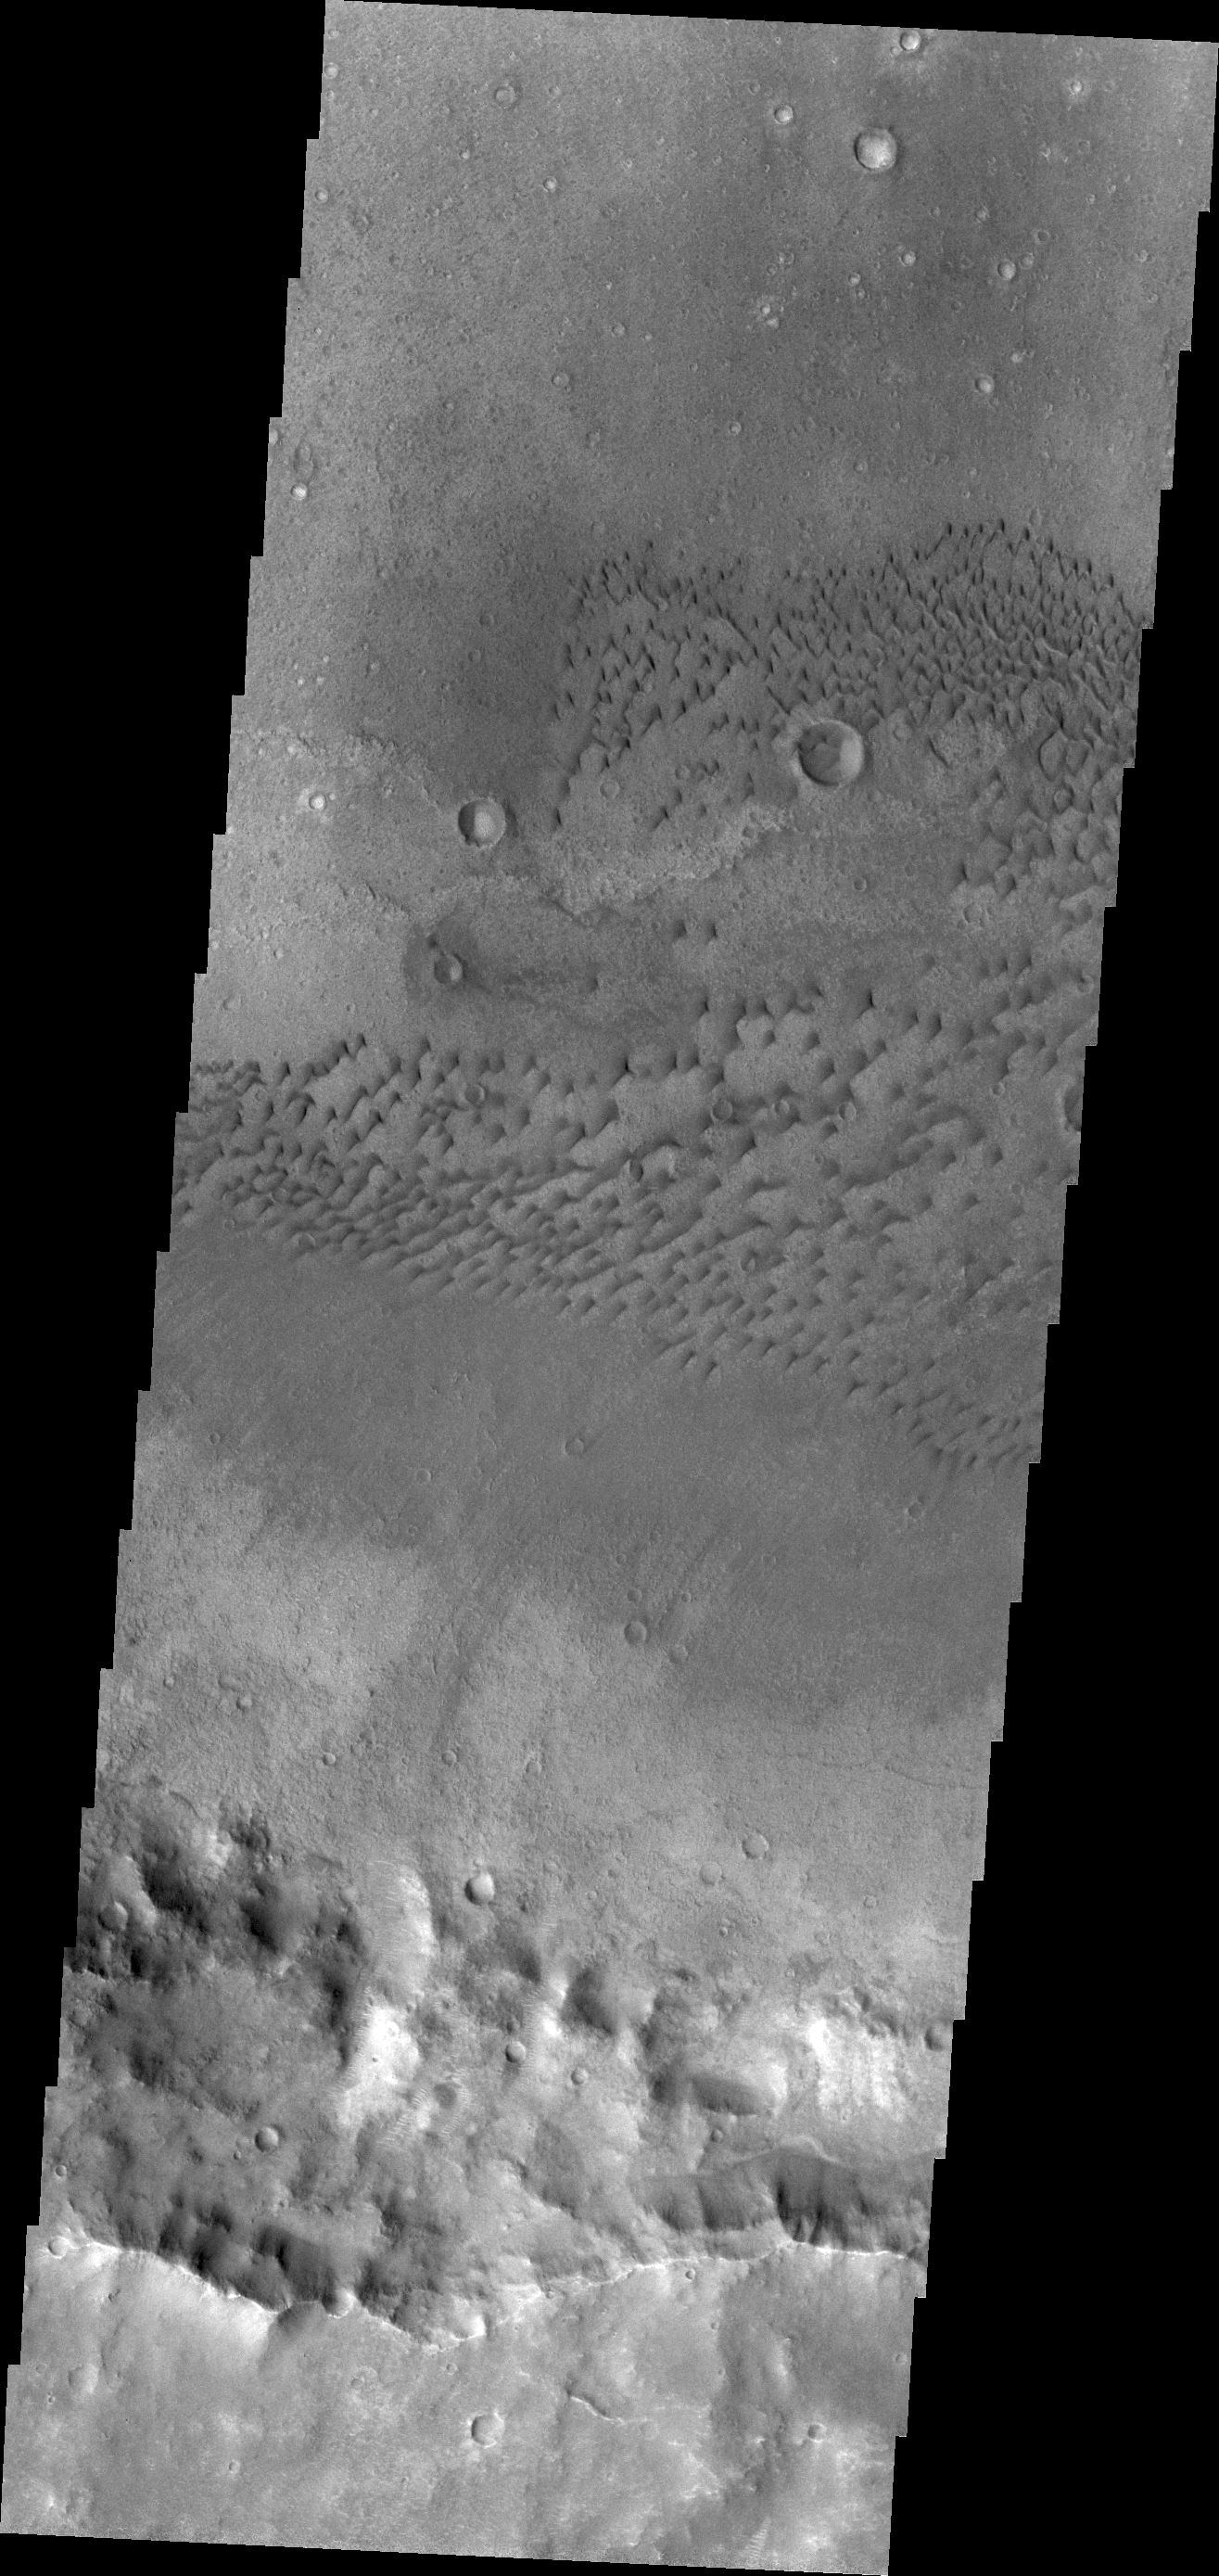

Terra Cimmeria Dunes

The dunes in this VIS image are located on the floor of an unnamed crater in Terra Cimmeria.

Credit: NASA/JPL/ASU